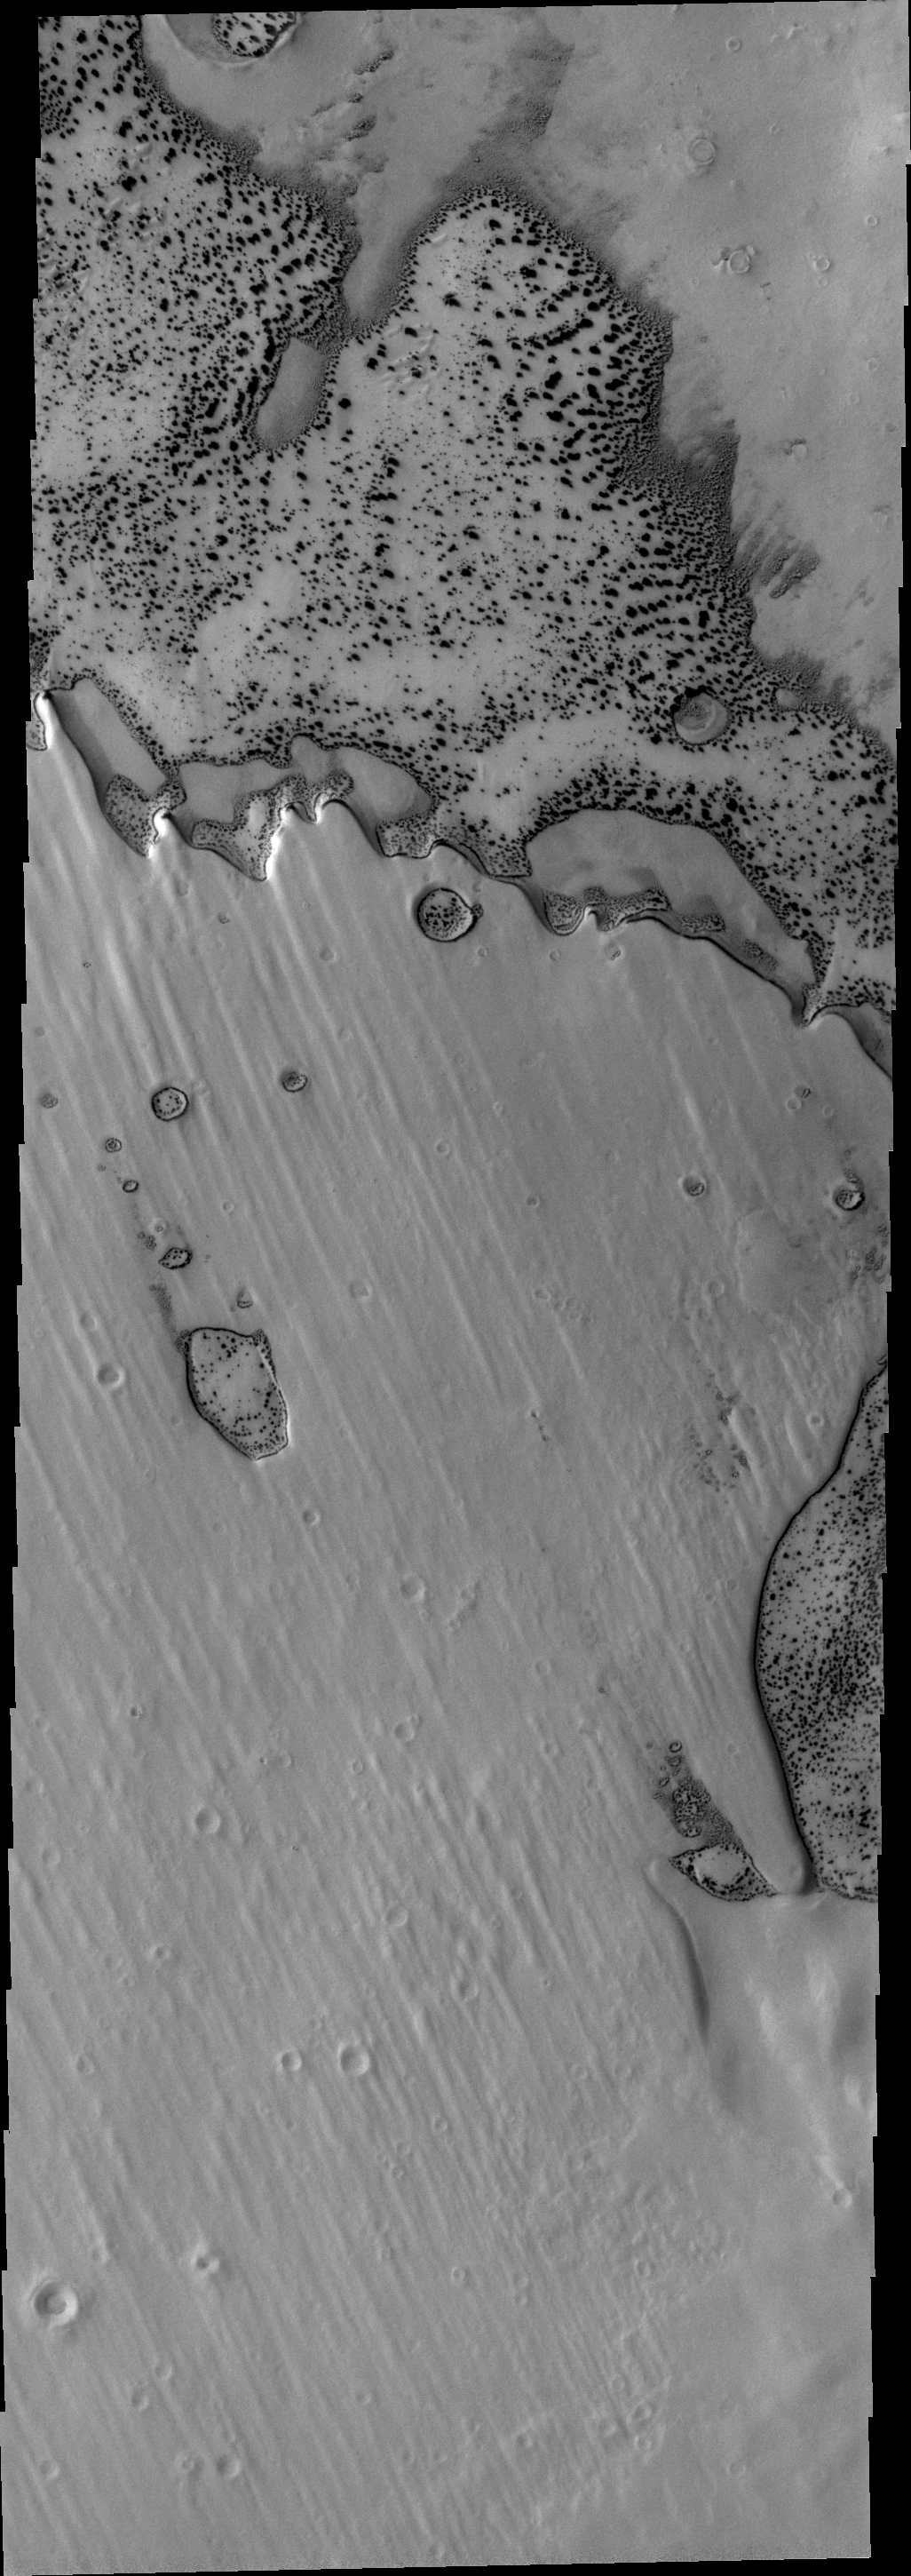

Pityusa Patera

Dark surface material is starting to appear as the frost is sublimated in this VIS image of Pityusa Patera.

Credit: NASA/JPL/ASU